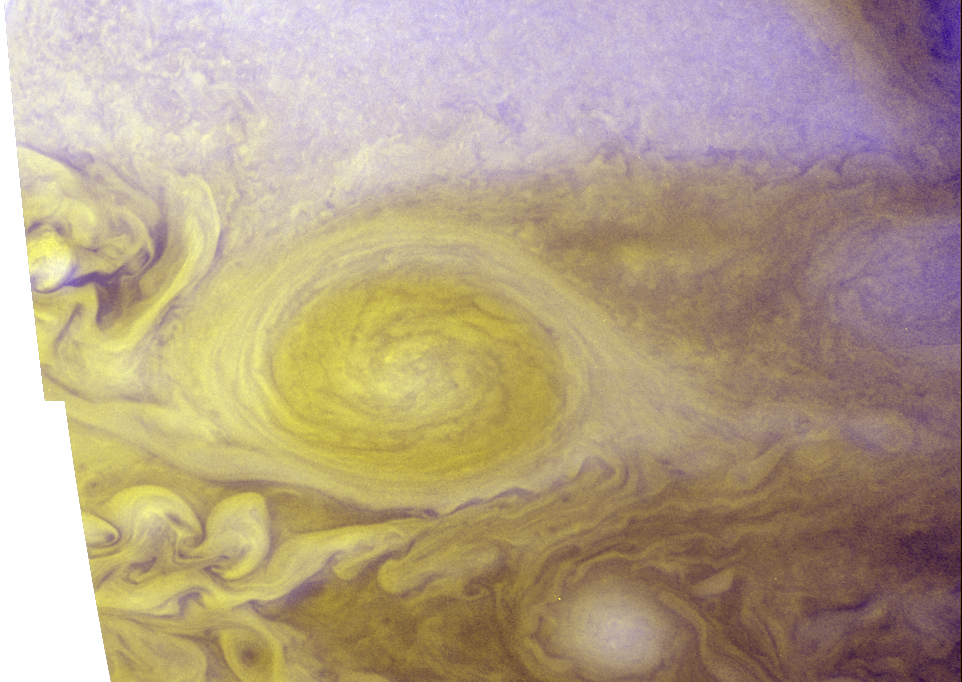

Best Color Image of Jupiter’s Little Red Spot

This amazing color portrait of Jupiter’s “Little Red Spot” (LRS) combines high-resolution images from the New Horizons Long Range Reconnaissance Imager (LORRI), taken at 03:12 UT on February 27, 2007, with color images taken nearly simultaneously by the Wide Field Planetary Camera 2 (WFPC2) on the Hubble Space Telescope. The LORRI images provide details as fine as 9 miles across (15 kilometers), which is approximately 10 times better than Hubble can provide on its own. The improved resolution is possible because New Horizons was only 1.9 million miles (3 million kilometers) away from Jupiter when LORRI snapped its pictures, while Hubble was more than 500 million miles (800 million kilometers) away from the Gas Giant planet.

The Little Red Spot is the second largest storm on Jupiter, roughly 70% the size of the Earth, and it started turning red in late-2005. The clouds in the Little Red Spot rotate counterclockwise, or in the anticyclonic direction, because it is a high-pressure region. In that sense, the Little Red Spot is the opposite of a hurricane on Earth, which is a low-pressure region – and, of course, the Little Red Spot is far larger than any hurricane on Earth.

Scientists don’t know exactly how or why the Little Red Spot turned red, though they speculate that the change could stem from a surge of exotic compounds from deep within Jupiter, caused by an intensification of the storm system. In particular, sulfur-bearing cloud droplets might have been propelled about 50 kilometers into the upper level of ammonia clouds, where brighter sunlight bathing the cloud tops released the red-hued sulfur embedded in the droplets, causing the storm to turn red. A similar mechanism has been proposed for the Little Red Spot’s “older brother,” the Great Red Spot, a massive energetic storm system that has persisted for over a century.

New Horizons is providing an opportunity to examine an “infant” red storm system in detail, which may help scientists understand better how these giant weather patterns form and evolve.

Credit: NASA/Johns Hopkins University Applied Physics Laboratory/Southwest Research Institute